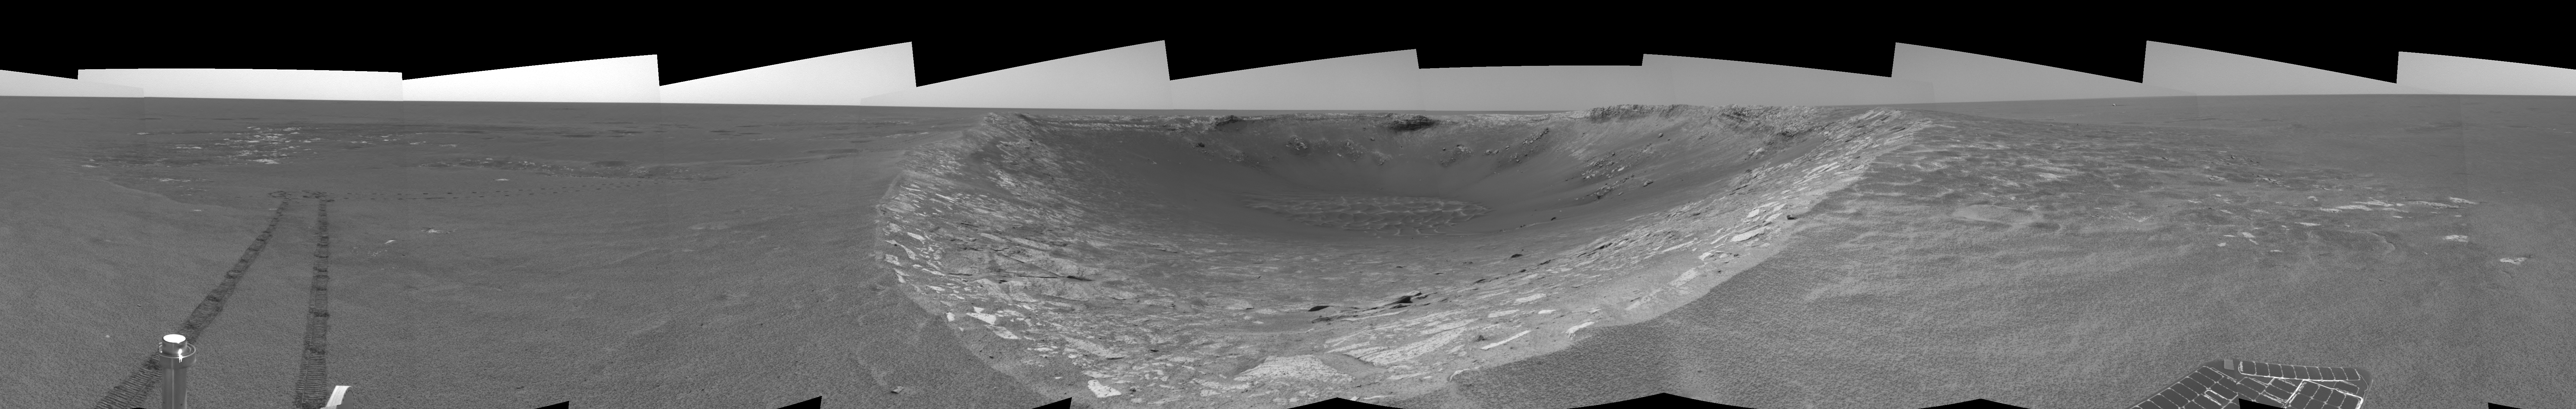

Riding the Rim of ‘Endurance’ (right eye)

This right eye of a stereo pair of views in a cylindrical-perspective projection was created from navigation camera images that NASA’s Mars Exploration Rover Opportunity acquired on sol 103 (May 8, 2004). Opportunity traversed approximately 13 meters (about 43 feet) farther south along the eastern rim of “Endurance Crater” before reaching the beginning of the “Karatepe” area. Scientists believe this layered band of rock may be a good place to begin studying Endurance because it is less steep and more approachable than the rest of the crater’s rocky outcrops.

See PIA05907 for 3-D view and PIA05908 for left eye view of this right eye cylindrical-perspective projection.

Credit: NASA/JPL